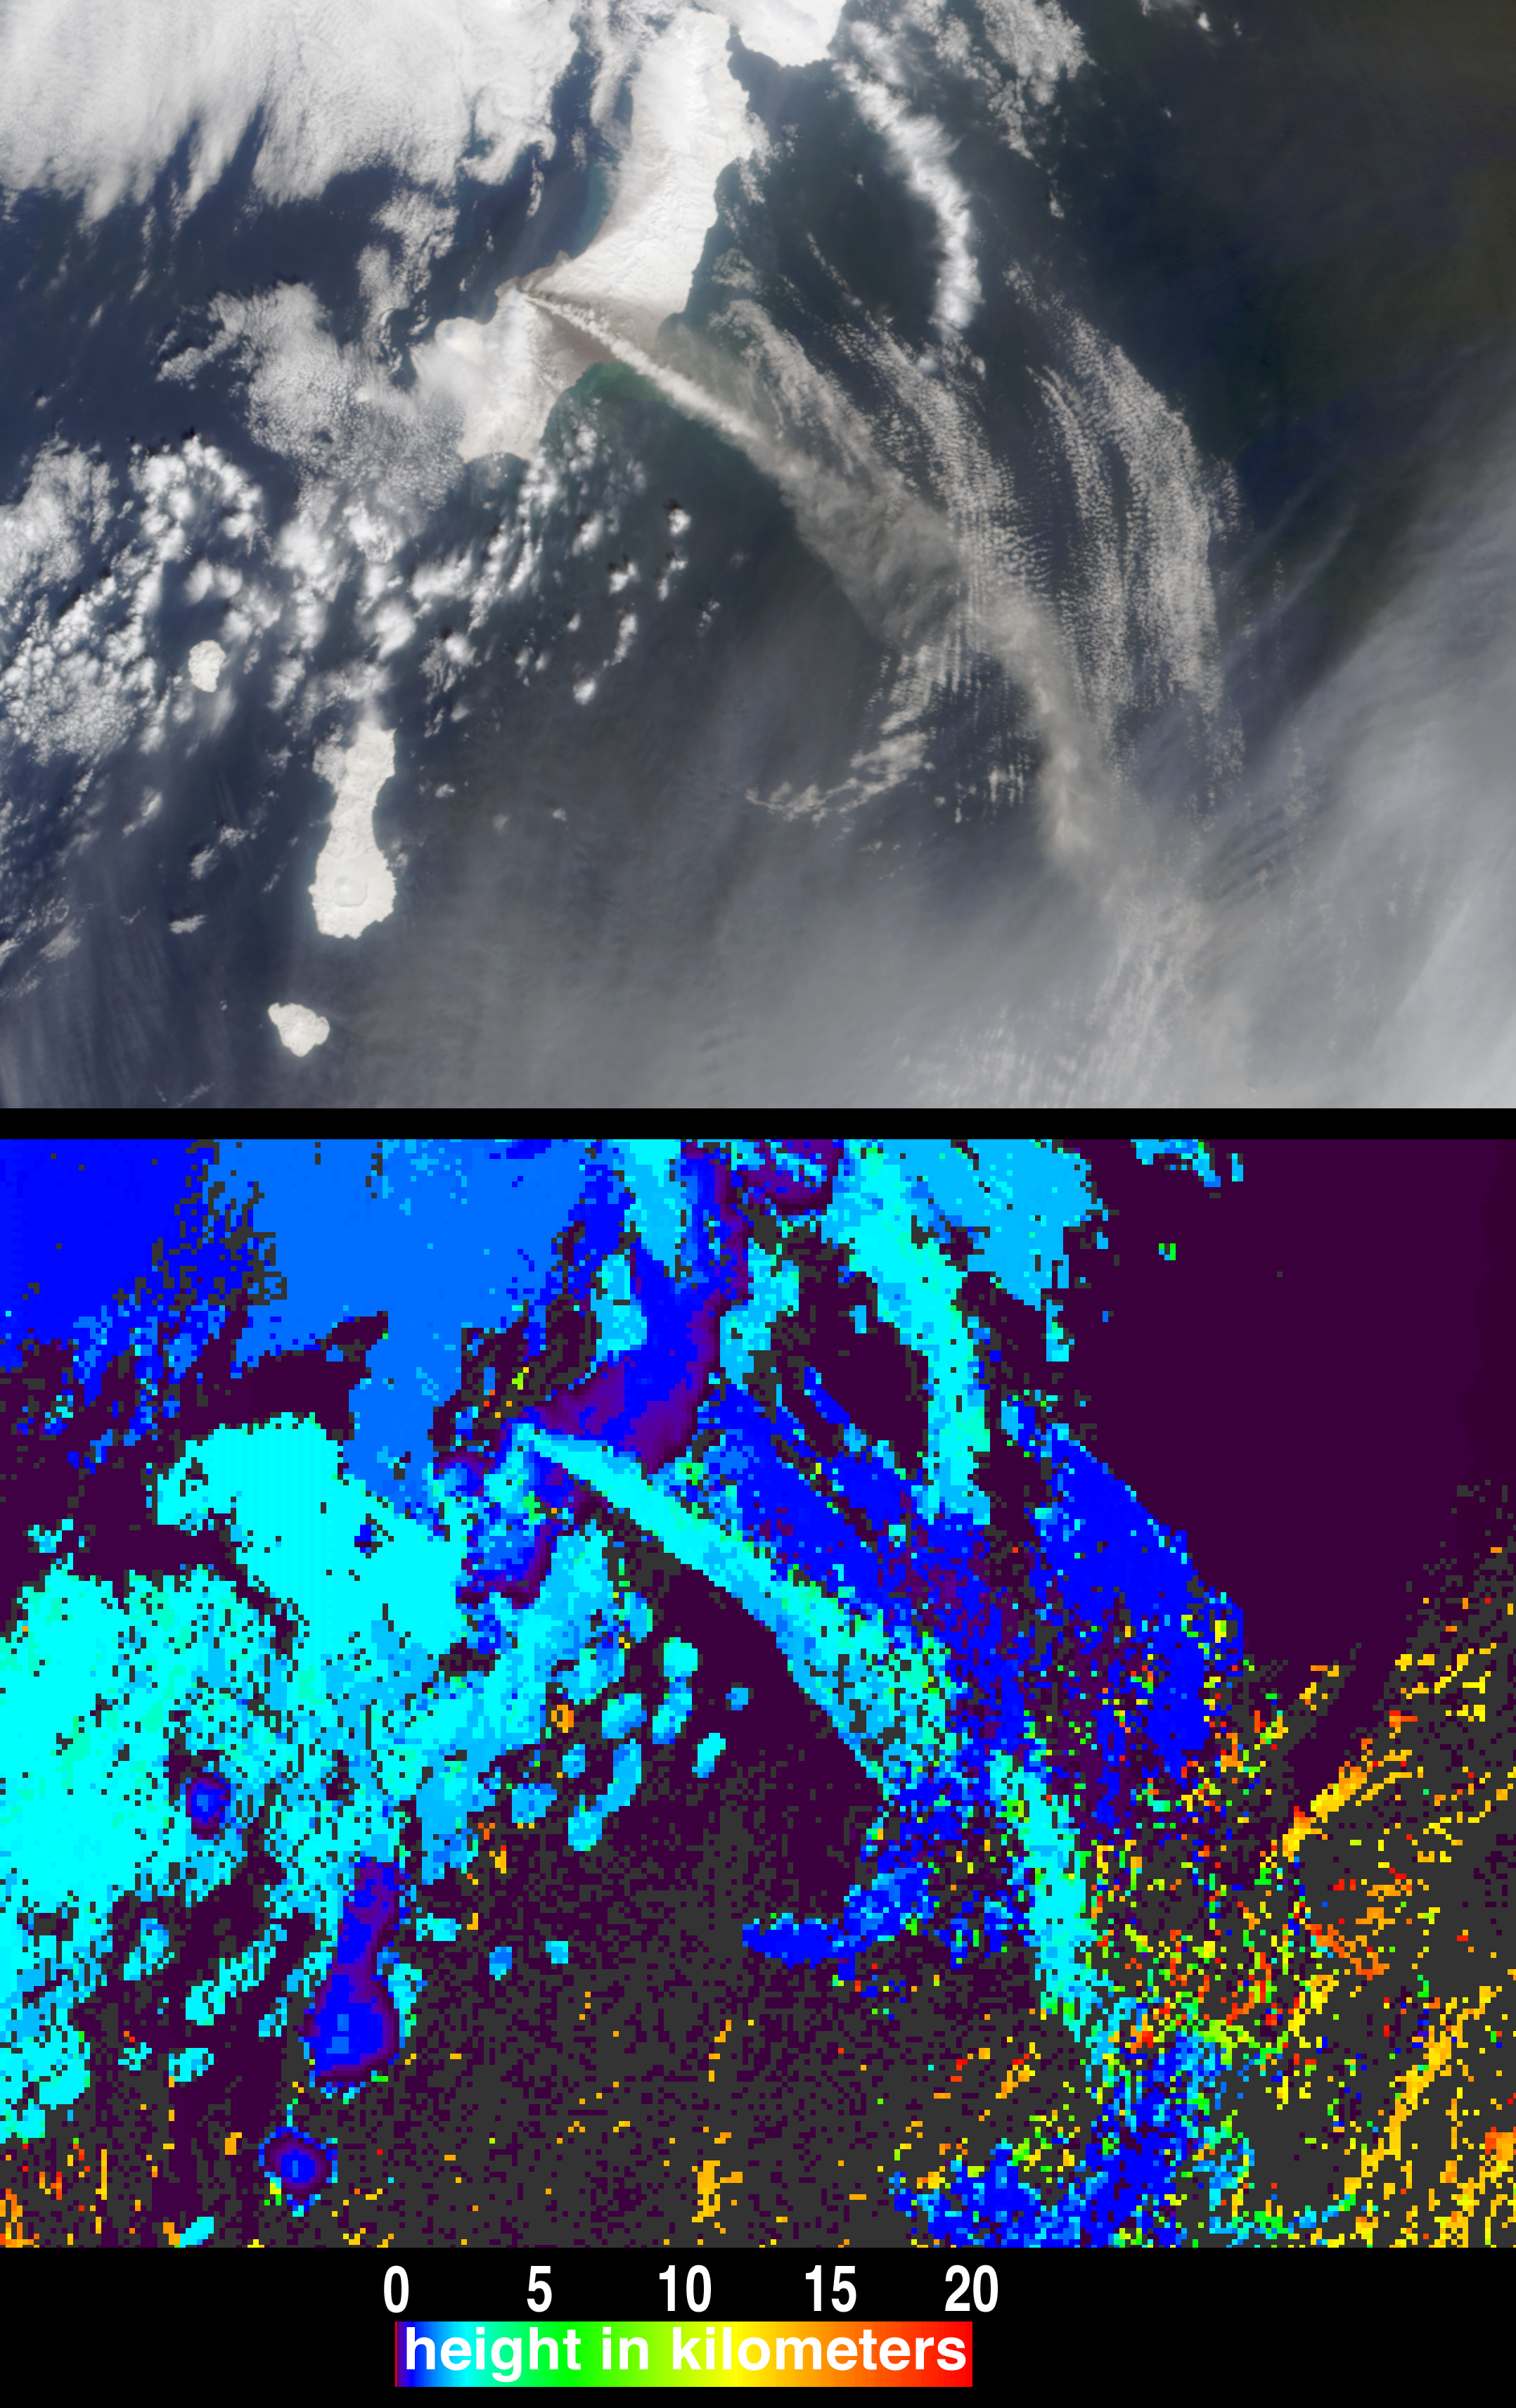

Height and Motion of the Chikurachki Eruption Plume

The height and motion of the ash and gas plume from the April 22, 2003, eruption of the Chikurachki volcano is portrayed in these views from the Multi-angle Imaging SpectroRadiometer (MISR). Situated within the northern portion of the volcanically active Kuril Island group, the Chikurachki volcano is an active stratovolcano on Russia’s Paramushir Island (just south of the Kamchatka Peninsula).

In the upper panel of the still image pair, this scene is displayed as a natural-color view from MISR’s vertical-viewing (nadir) camera. The white and brownish-grey plume streaks several hundred kilometers from the eastern edge of Paramushir Island toward the southeast. The darker areas of the plume typically indicate volcanic ash, while the white portions of the plume indicate entrained water droplets and ice. According to the Kamchatkan Volcanic Eruptions Response Team (KVERT), the temperature of the plume near the volcano on April 22 was -12° C.

The lower panel shows heights derived from automated stereoscopic processing of MISR’s multi-angle imagery, in which the plume is determined to reach heights of about 2.5 kilometers above sea level. Heights for clouds above and below the eruption plume were also retrieved, including the high-altitude cirrus clouds in the lower left (orange pixels). The distinctive patterns of these features provide sufficient spatial contrast for MISR’s stereo height retrieval to perform automated feature matching between the images acquired at different view angles. Places where clouds or other factors precluded a height retrieval are shown in dark gray.

The multi-angle “fly-over” animation (below) allows the motion of the plume and of the surrounding clouds to be directly observed. The frames of the animation consist of data acquired by the 70-degree, 60-degree, 46-degree and 26-degree forward-viewing cameras in sequence, followed by the images from the nadir camera and each of the four backward-viewing cameras, ending with the view from the 70-degree backward camera.

The Multi-angle Imaging SpectroRadiometer observes the daylit Earth continuously from pole to pole, and every 9 days views the entire globe between 82 degrees north and 82 degrees south latitude. These data products were generated from a portion of the imagery acquired during Terra orbit 17776. The panels cover an area of approximately 296 kilometers x 216 kilometers (still images) and 185 kilometers x 154 kilometers (animation), and utilize data from blocks 50 to 51 within World Reference System-2 path 100.

MISR was built and is managed by NASA’s Jet Propulsion Laboratory, Pasadena, CA, for NASA’s Office of Earth Science, Washington, DC. The Terra satellite is managed by NASA’s Goddard Space Flight Center, Greenbelt, MD. JPL is a division of the California Institute of Technology.

Credit: NASA/GSFC/LaRC/JPL, MISR Team